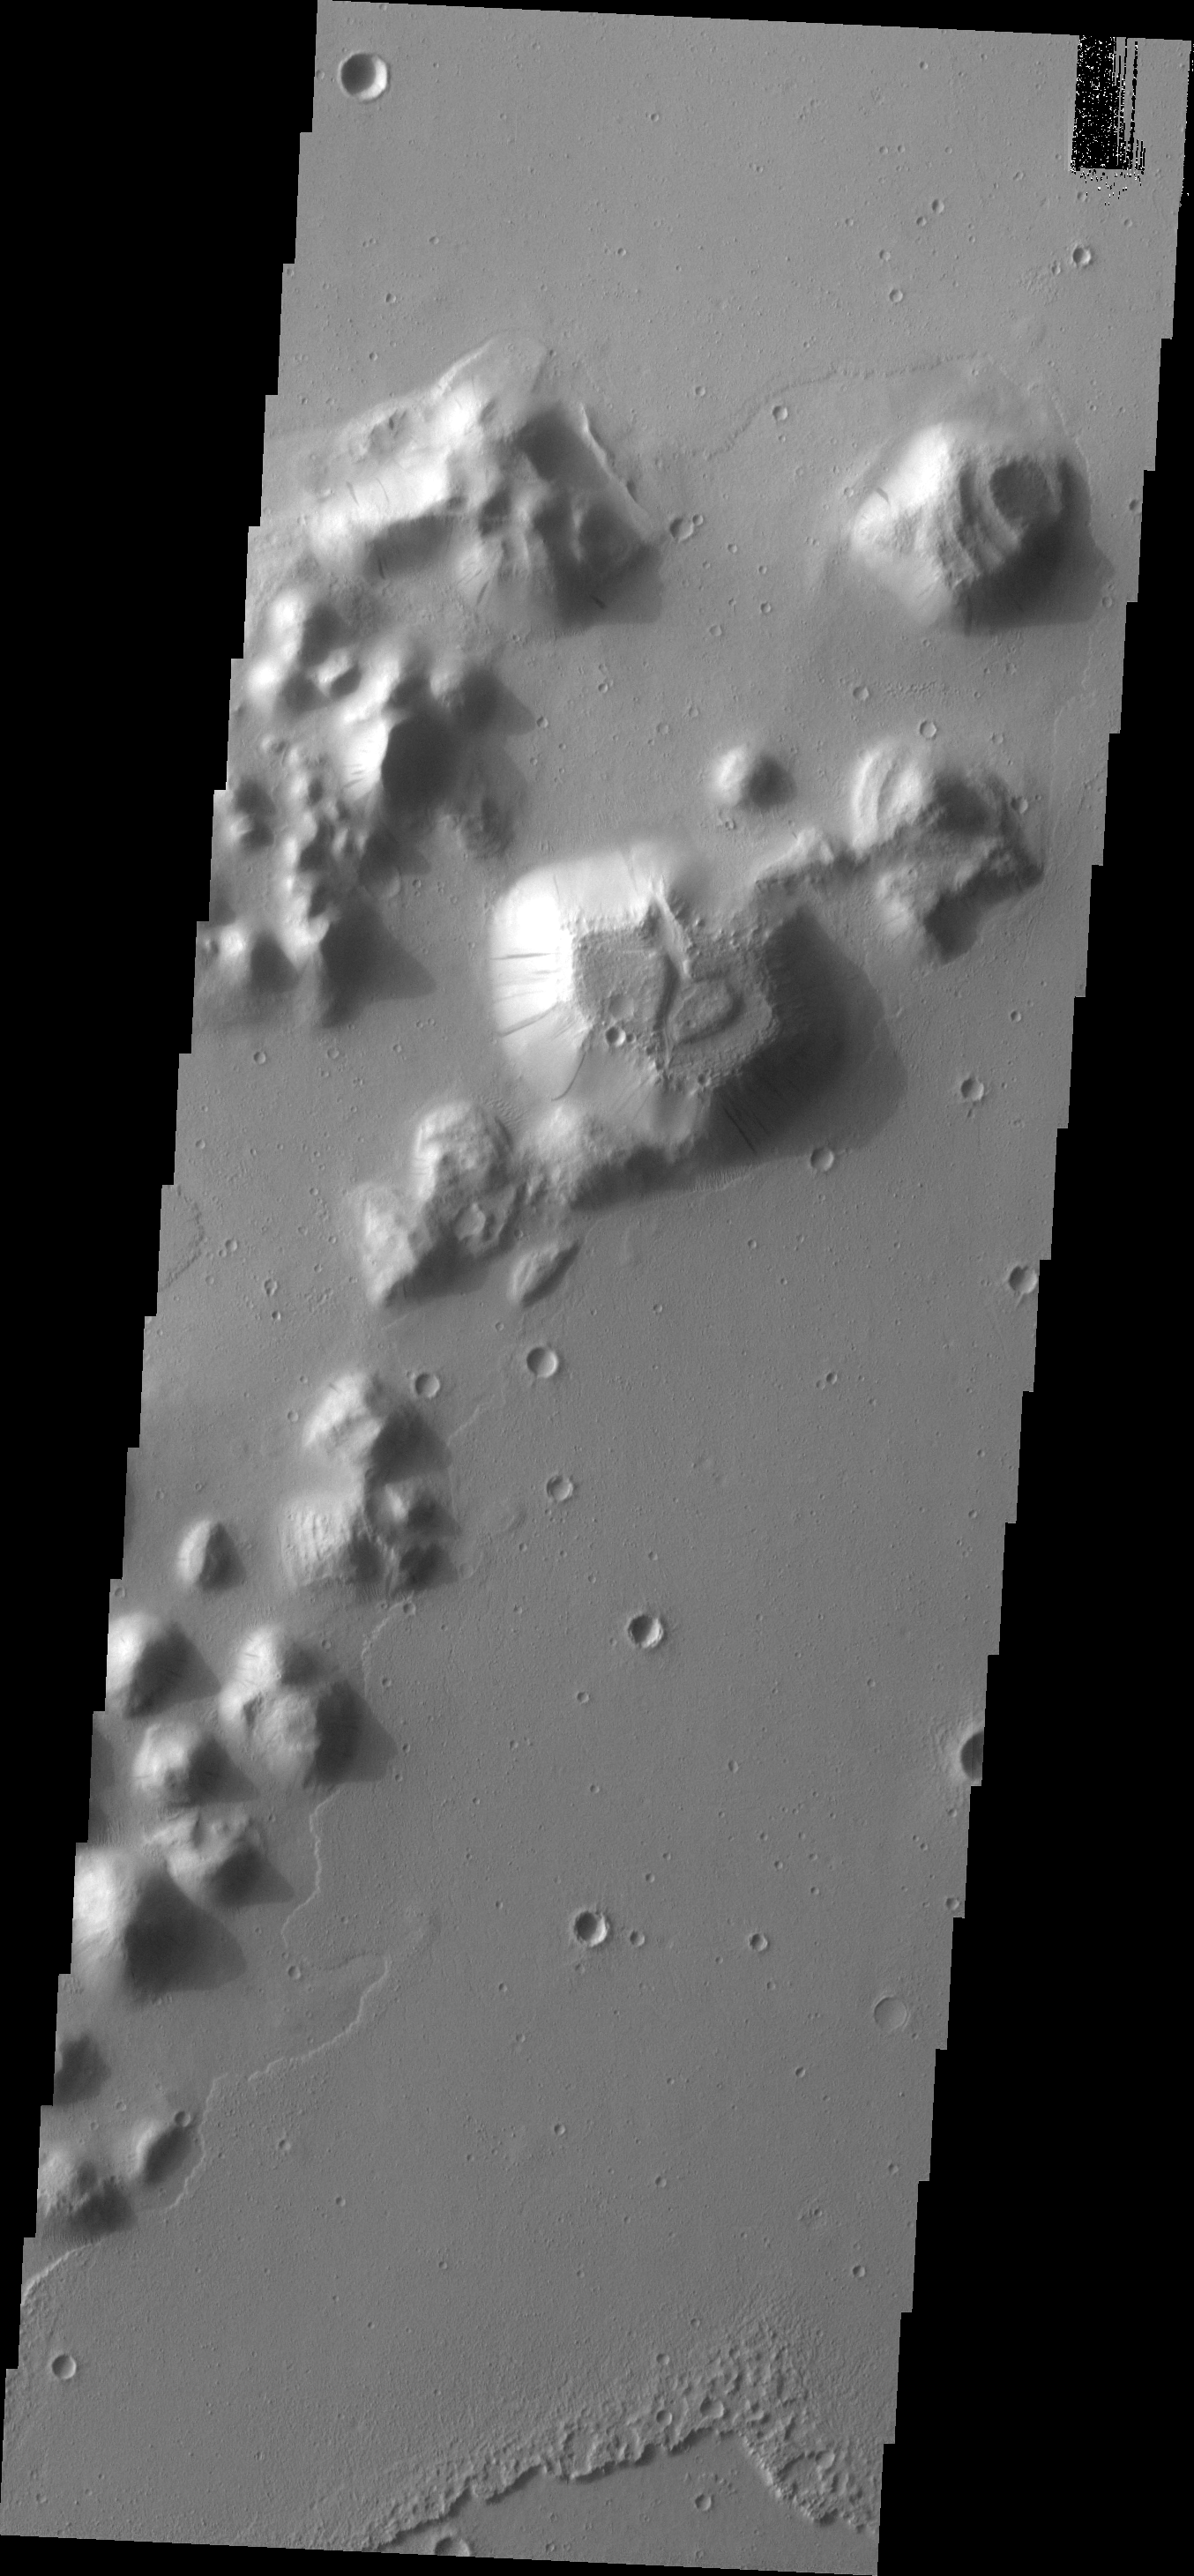

Slope Streaks

Dark slope streaks are located on this small mesa in southern Amazonis Planitia.

Image information: VIS instrument. Latitude 4.8N, Longitude 189.5E. 18 meter/pixel resolution.

Please see the THEMIS Data Citation Note for details on crediting THEMIS images.

Note: this THEMIS visual image has not been radiometrically nor geometrically calibrated for this preliminary release. An empirical correction has been performed to remove instrumental effects. A linear shift has been applied in the cross-track and down-track direction to approximate spacecraft and planetary motion. Fully calibrated and geometrically projected images will be released through the Planetary Data System in accordance with Project policies at a later time.

NASA’s Jet Propulsion Laboratory manages the 2001 Mars Odyssey mission for NASA’s Office of Space Science, Washington, D.C. The Thermal Emission Imaging System (THEMIS) was developed by Arizona State University, Tempe, in collaboration with Raytheon Santa Barbara Remote Sensing. The THEMIS investigation is led by Dr. Philip Christensen at Arizona State University. Lockheed Martin Astronautics, Denver, is the prime contractor for the Odyssey project, and developed and built the orbiter. Mission operations are conducted jointly from Lockheed Martin and from JPL, a division of the California Institute of Technology in Pasadena.

Credit: NASA/JPL/ASU